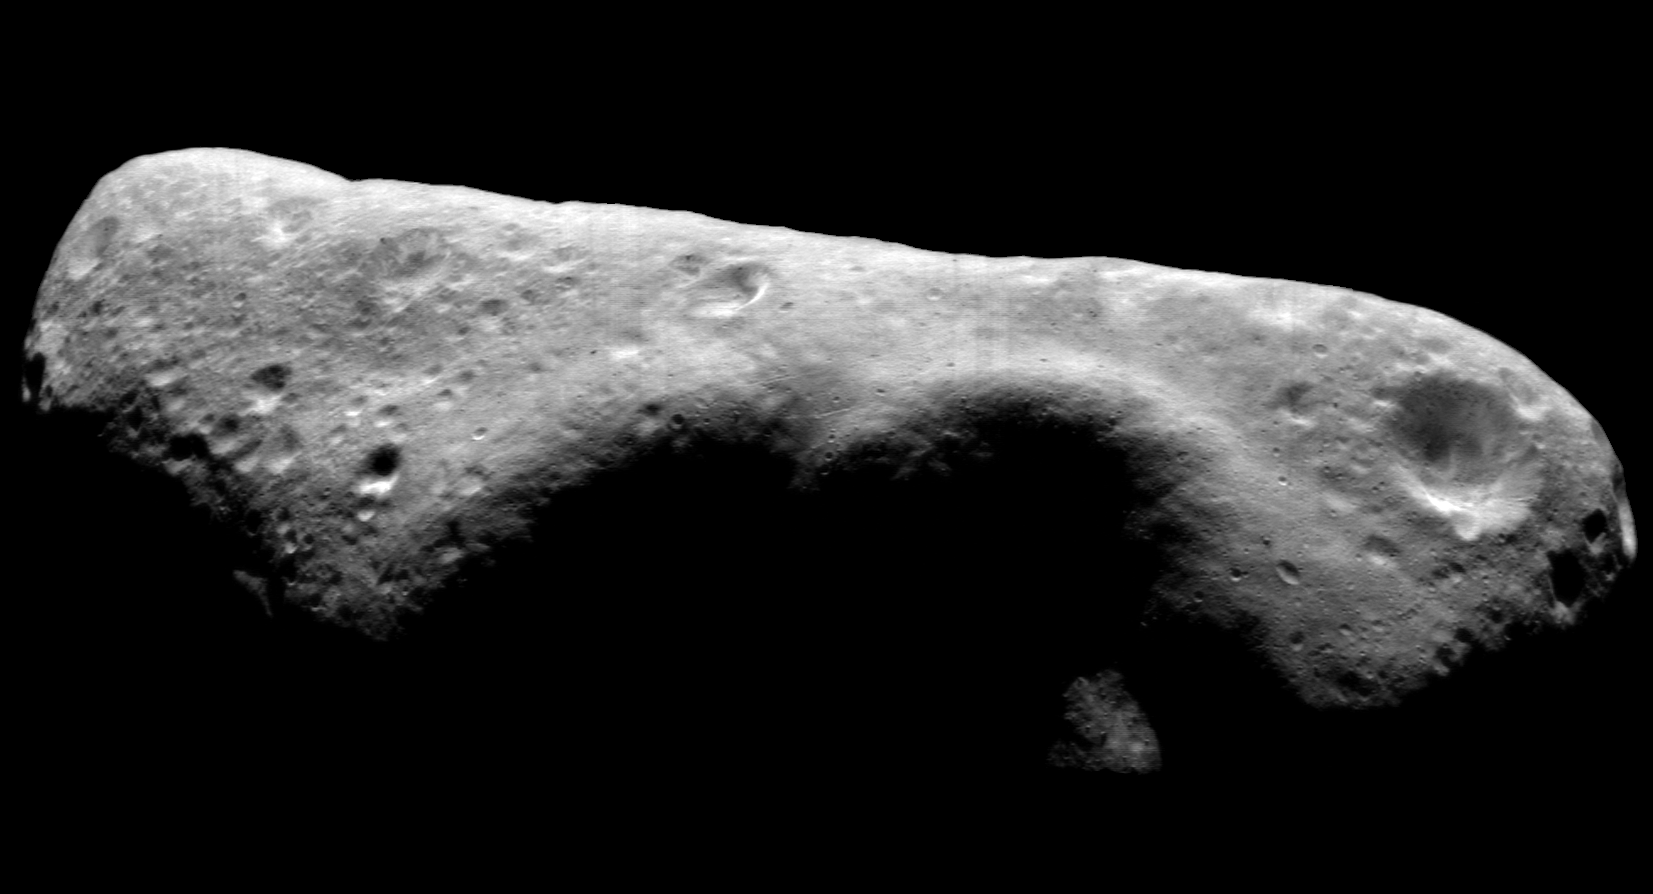

The Environs of NEAR Shoemaker’s Landing Site

This image mosaic of Eros’ southern hemisphere, taken by NEAR Shoemaker on November 30, 2000, offers a long-distance look at the cratered terrain south of where the spacecraft will touch down on February 12, 2001. In this view, south is to the top and the landing site itself is just into the shadows, slightly left of center. The length of the asteroid is 33 kilometers (21 miles).

Built and managed by The Johns Hopkins University Applied Physics Laboratory, Laurel, Maryland, NEAR was the first spacecraft launched in NASA’s Discovery Program of low-cost, small-scale planetary missions. See the NEAR web page at http://near.jhuapl.edu/ for more details.

Credit: NASA/JPL/JHUAPL